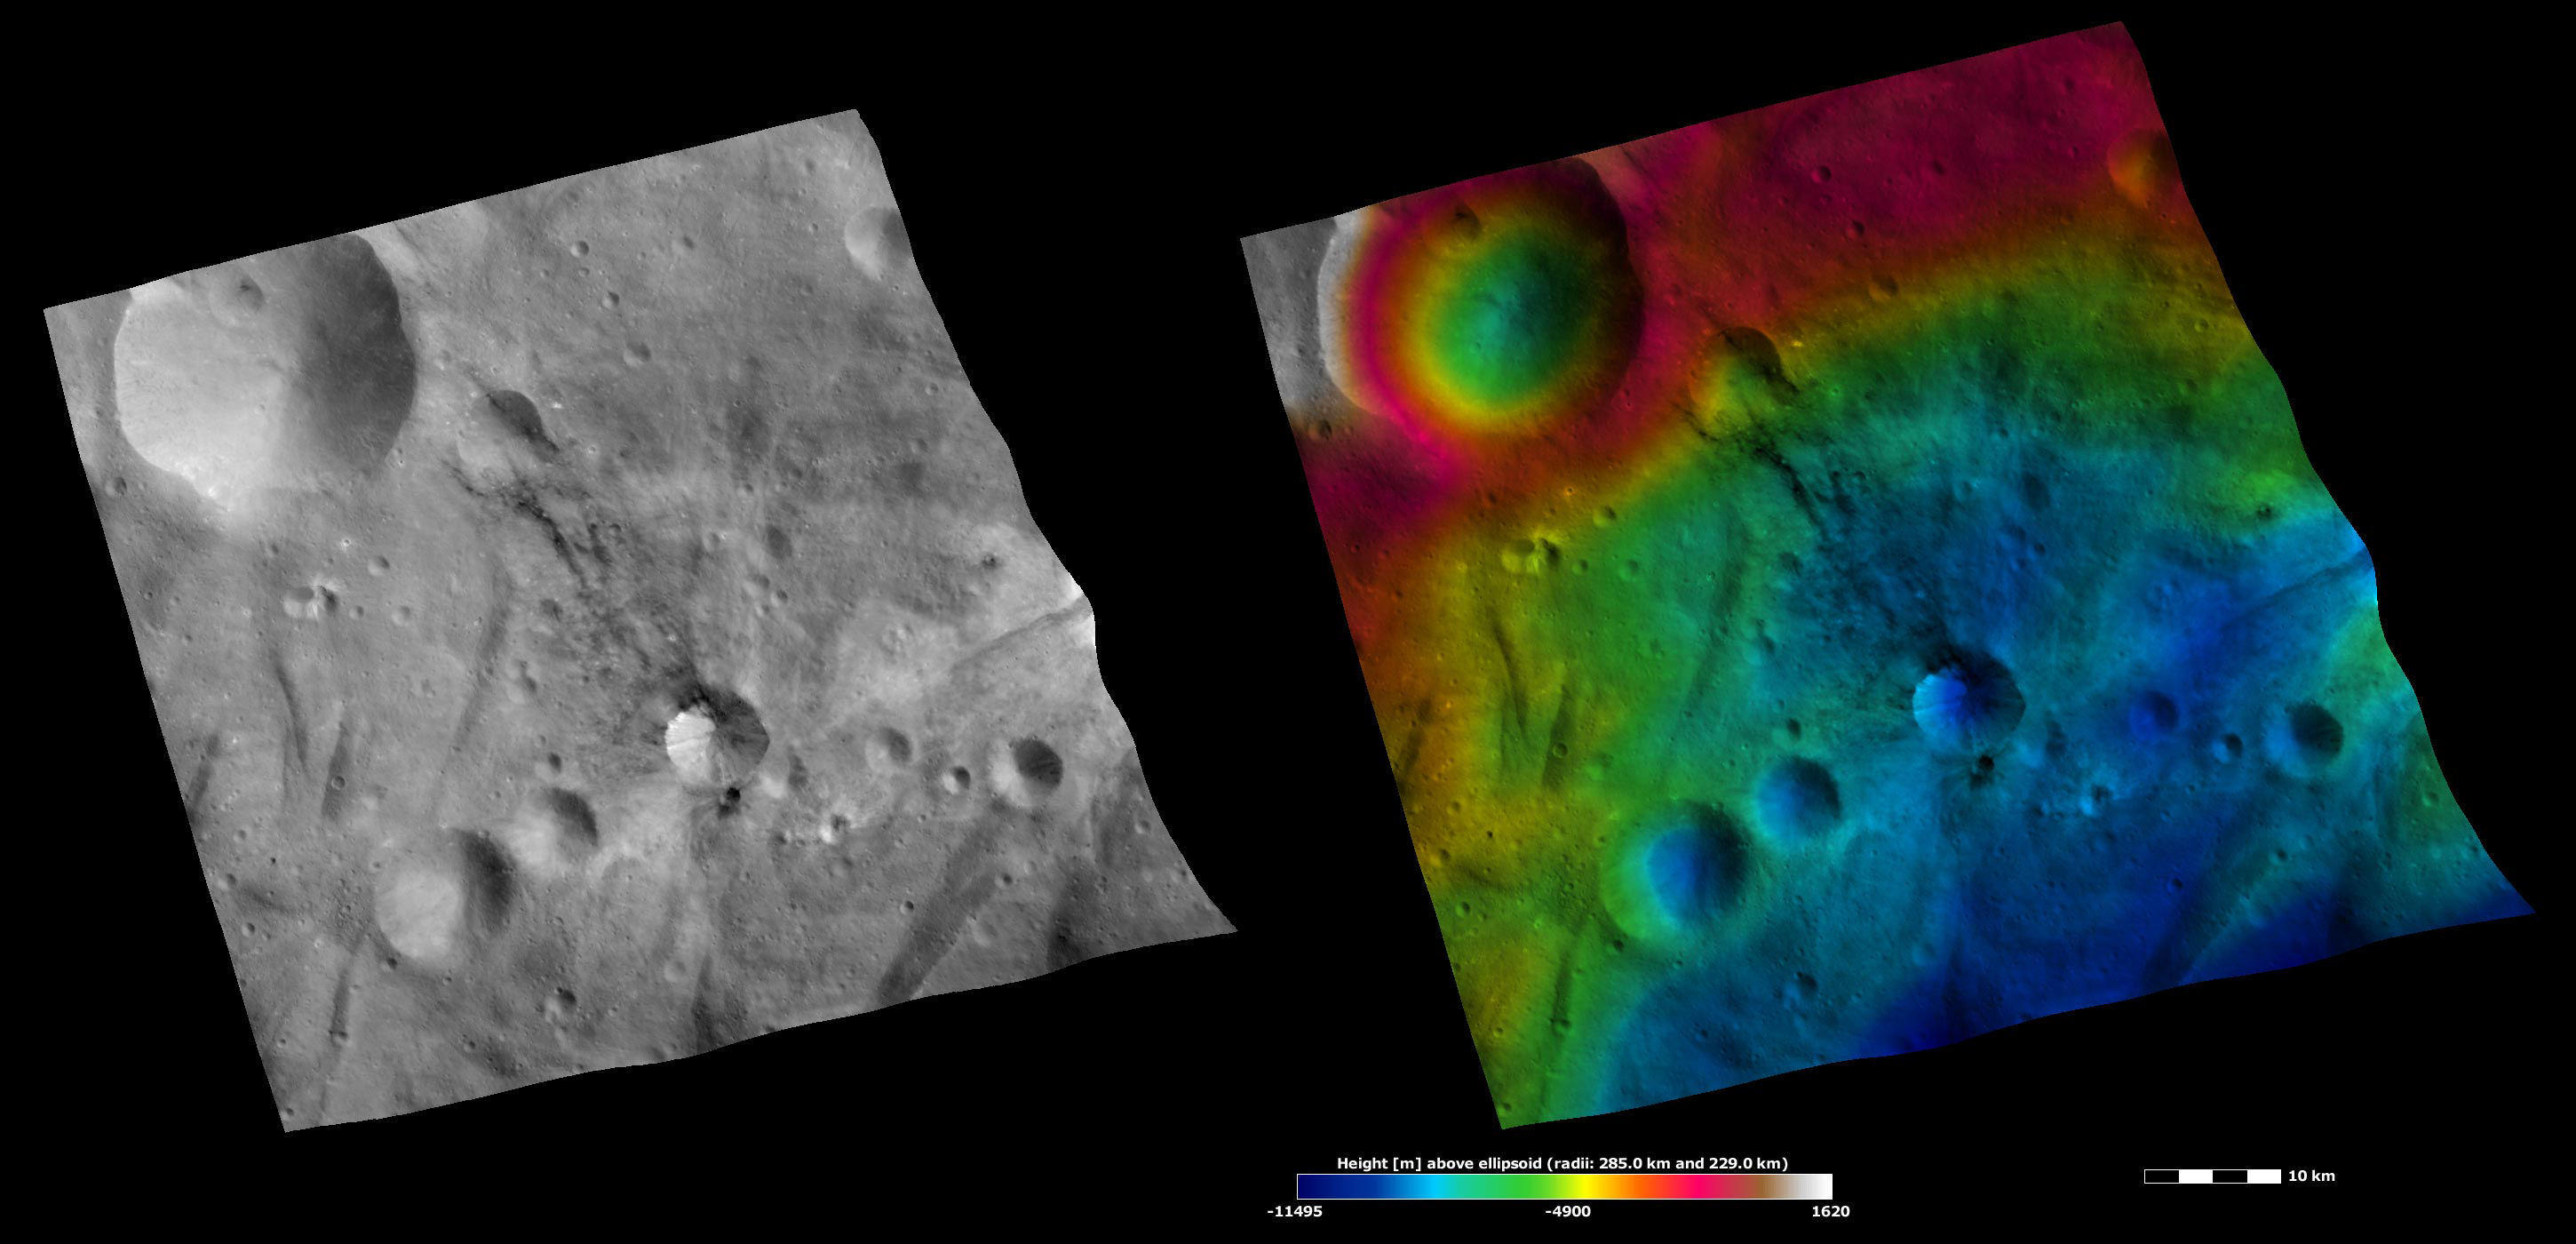

Sossia Crater, Apparent Brightness and Topography Images

The left-hand image is a Dawn FC (framing camera) image, which shows the apparent brightness of Vesta’s surface. The right-hand image is based on this apparent brightness image, which has had a color-coded height representation of the topography overlain onto it. The topography is calculated from a set of images that were observed from different viewing directions, which allows stereo reconstruction. The various colors correspond to the height of the area. The white and red areas in the topography image are the highest areas and the blue areas are the lowest areas. Sossia crater is a middle-sized crater that is offset to the bottom right of the center of the image. Sossia is particularly apparent in the apparent brightness image because is has considerable dark and bright material associated with it. The bright material is mostly in the interior of the crater and the dark material is both inside of and outside of the crater rim. Just outside the bottom rim a smaller crater has excavated a distinctive patch of dark material. A ribbon of dark material appears to extend from the top rim of Sossia towards a similarly sized crater, which is offset from to the top left of the center of the image. It is often difficult to tell whether this dark ribbon is formed of dark material or whether it is a shadow cast by linear ridges or similar structures. A photometrically corrected image, where the shadows have been removed, is necessary to tell apart the dark material and the shadows in this case.

These images are located in Vesta’s Urbinia quadrangle, in Vesta’s southern hemisphere. NASA’s Dawn spacecraft obtained the apparent brightness image with its framing camera on Oct. 25, 2011. This image was taken through the camera’s clear filter. The distance to the surface of Vesta is 700 kilometers (435 miles) and the image has a resolution of about 70 meters (230 feet) per pixel. This image was acquired during the HAMO (high-altitude mapping orbit) phase of the mission. These images are lambert-azimuthal map projected.

The Dawn mission to Vesta and Ceres is managed by NASA’s Jet Propulsion Laboratory, a division of the California Institute of Technology in Pasadena, for NASA’s Science Mission Directorate, Washington D.C. UCLA is responsible for overall Dawn mission science. The Dawn framing cameras have been developed and built under the leadership of the Max Planck Institute for Solar System Research, Katlenburg-Lindau, Germany, with significant contributions by DLR German Aerospace Center, Institute of Planetary Research, Berlin, and in coordination with the Institute of Computer and Communication Network Engineering, Braunschweig. The framing camera project is funded by the Max Planck Society, DLR, and NASA/JPL.

Credit: NASA/JPL-Caltech/UCLA/MPS/DLR/IDA